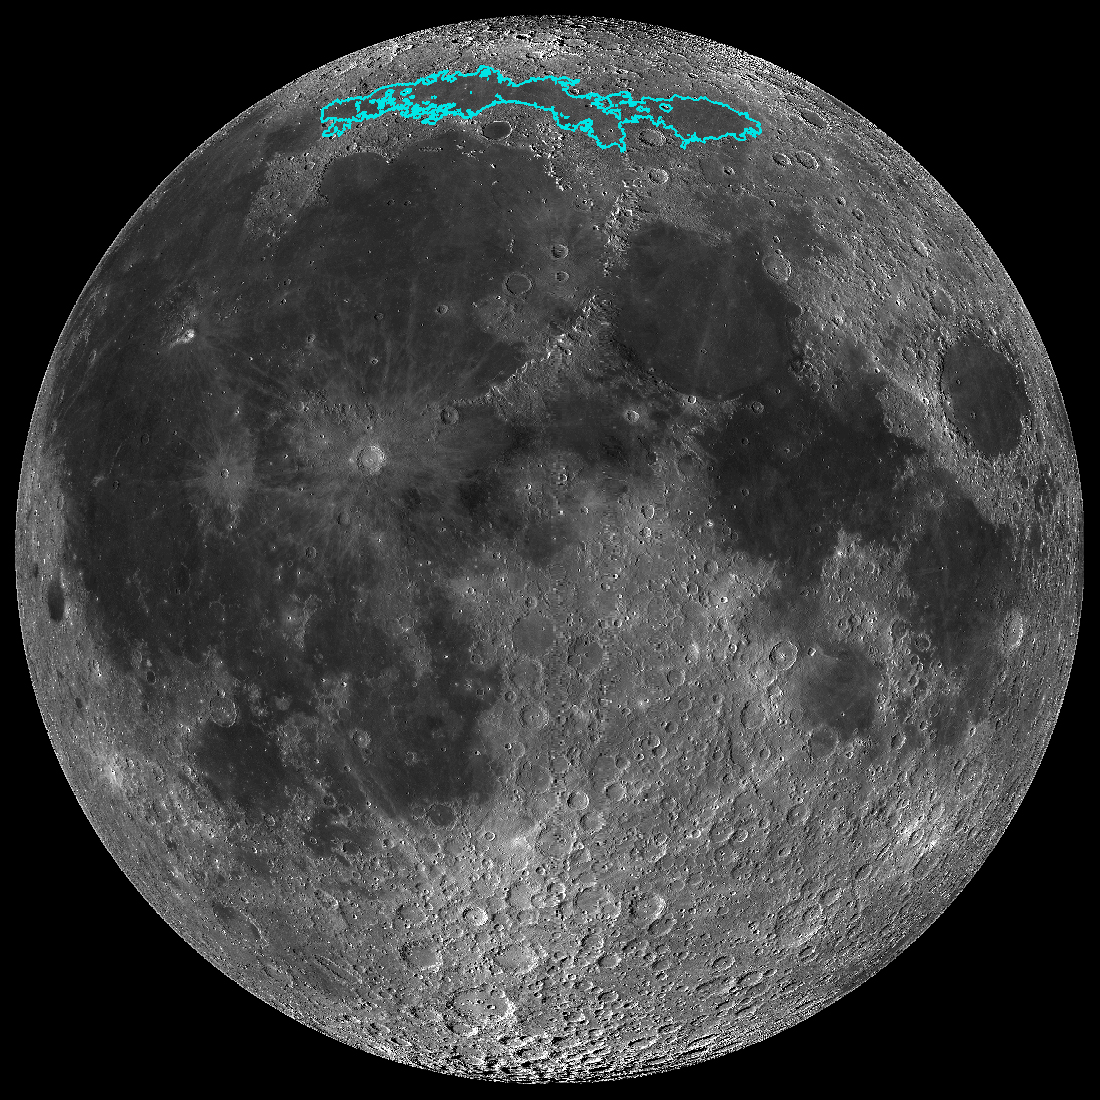

The Moon’s Mare Frigoris

New surface features of the Moon have been discovered in a region called Mare Frigoris, outlined here in teal. This image is a mosaic composed of many images taken by NASA’s Lunar Reconnaissance Orbiter (LRO).

The LRO project is managed by NASA’s Goddard Space Flight Center in Greenbelt, Maryland, on behalf of NASA’s Science Mission Directorate.

Credit: NASA